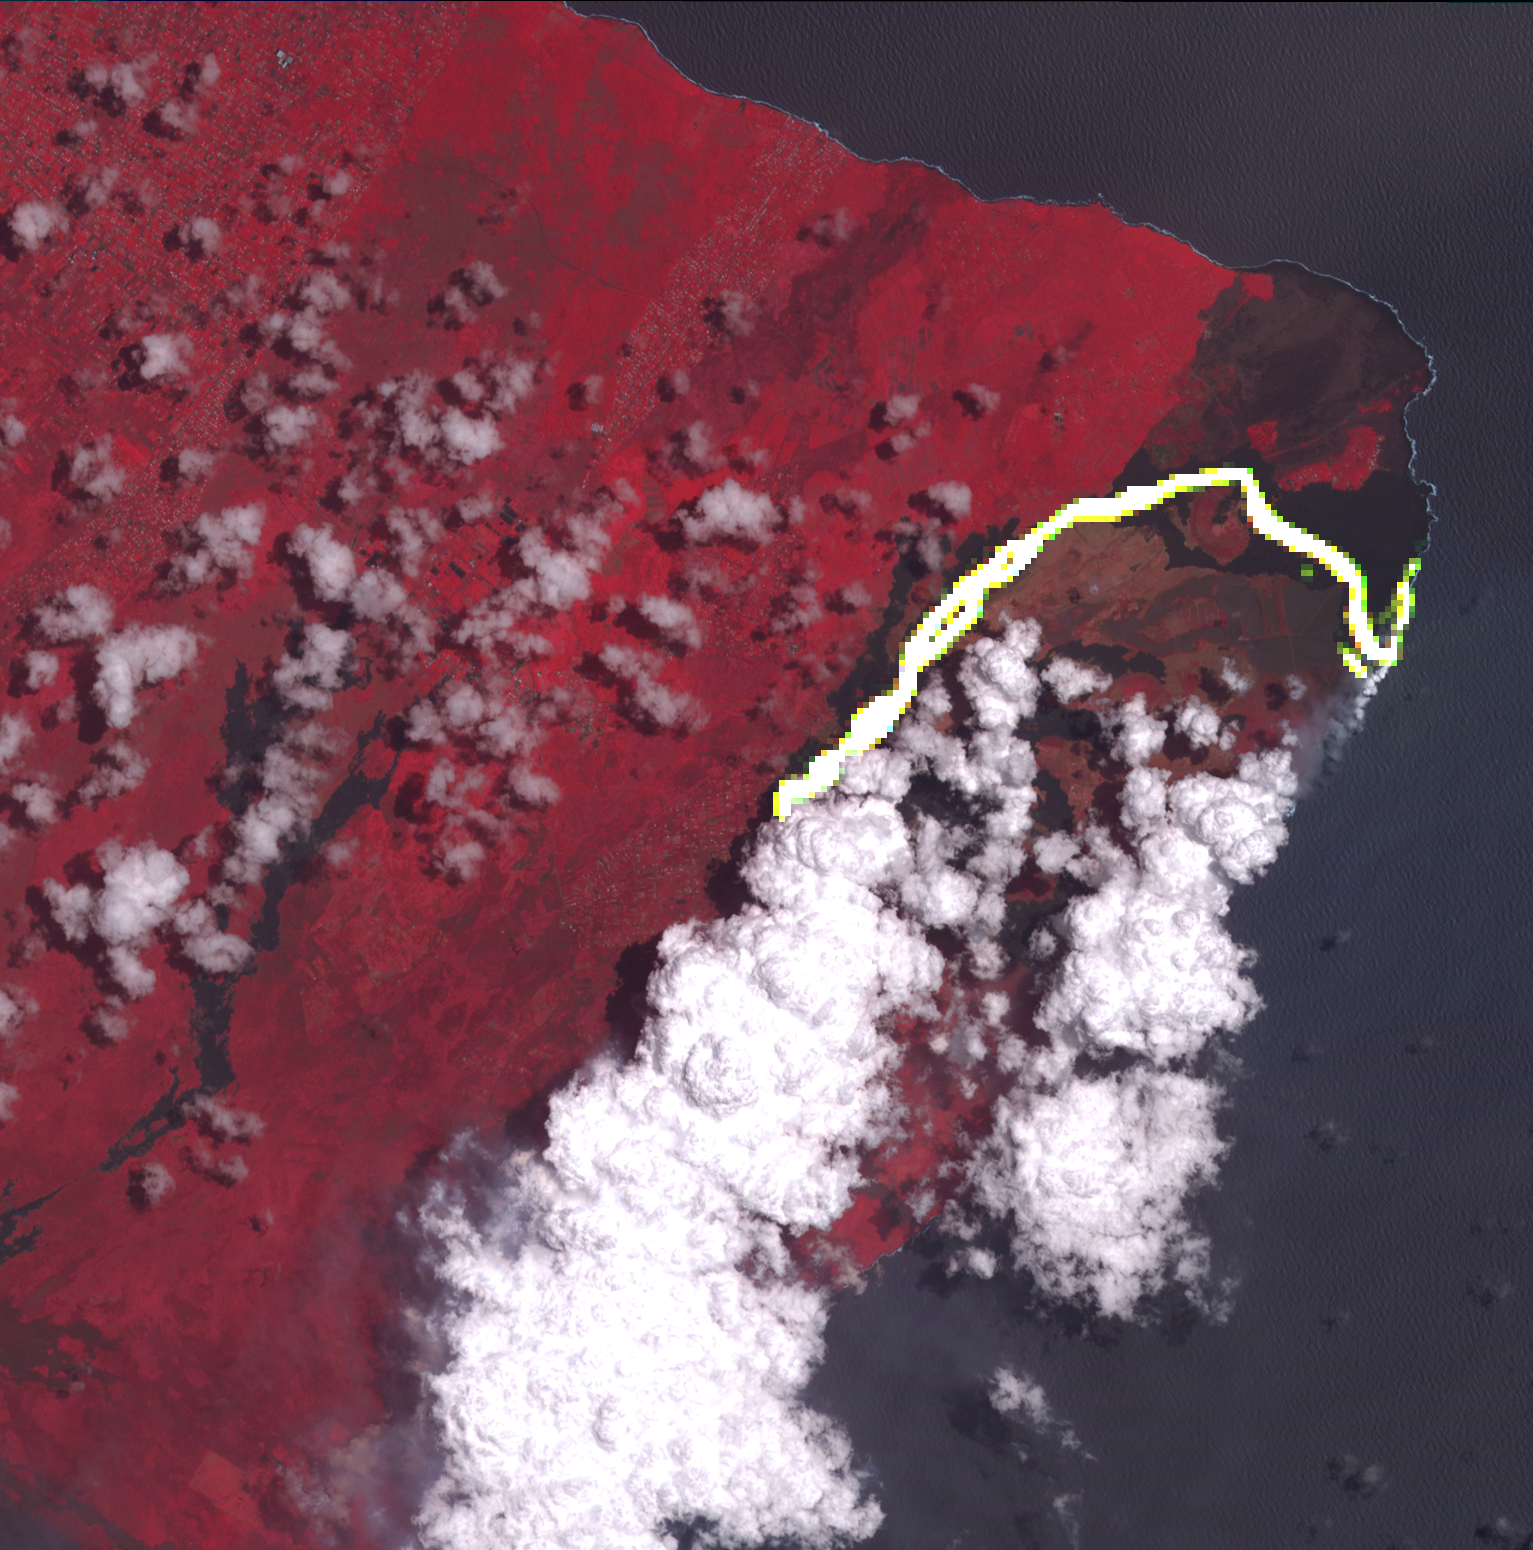

Hawaii’s Continuing Kilauea Eruption Seen in NASA Spacecraft Image

Hawaii’s Kilauea volcanic eruption continues after seven weeks of continuous outpouring of lava over the northeastern part of the island. More than 6,100 acres of the Big Island have been covered with new lava, destroying hundreds of homes. At the same time, new land has been created as lava filled Kapoho Bay at the ocean. For some time, the activity has been confined to a leveed channel flow, that starts from the active-most vent, and makes it way 8 miles (13 kilometers) to the ocean. In this image from the Advanced Spaceborne Thermal Emission and Reflection (ASTER) radiometer instrument on NASA’s Terra satellite, vegetation is displayed in red, clouds are white and the hot lava flows, detected by ASTER’s thermal infrared channels, are overlaid in yellow. The image was acquired June 23, 2018, covers an area of 14.2 by 14.6 miles (23 by 23.3 kilometers), and is located at 19.6 degrees north, 154.9 degrees west.

With its 14 spectral bands from the visible to the thermal infrared wavelength region and its high spatial resolution of 15 to 90 meters (about 50 to 300 feet), ASTER images Earth to map and monitor the changing surface of our planet. ASTER is one of five Earth-observing instruments launched Dec. 18, 1999, on Terra. The instrument was built by Japan’s Ministry of Economy, Trade and Industry. A joint U.S./Japan science team is responsible for validation and calibration of the instrument and data products.

The broad spectral coverage and high spectral resolution of ASTER provides scientists in numerous disciplines with critical information for surface mapping and monitoring of dynamic conditions and temporal change. Example applications are: monitoring glacial advances and retreats; monitoring potentially active volcanoes; identifying crop stress; determining cloud morphology and physical properties; wetlands evaluation; thermal pollution monitoring; coral reef degradation; surface temperature mapping of soils and geology; and measuring surface heat balance.

The U.S. science team is located at NASA’s Jet Propulsion Laboratory, Pasadena, Calif. The Terra mission is part of NASA’s Science Mission Directorate, Washington, D.C.

Credit: NASA/METI/AIST/Japan Space Systems, and U.S./Japan ASTER Science Team